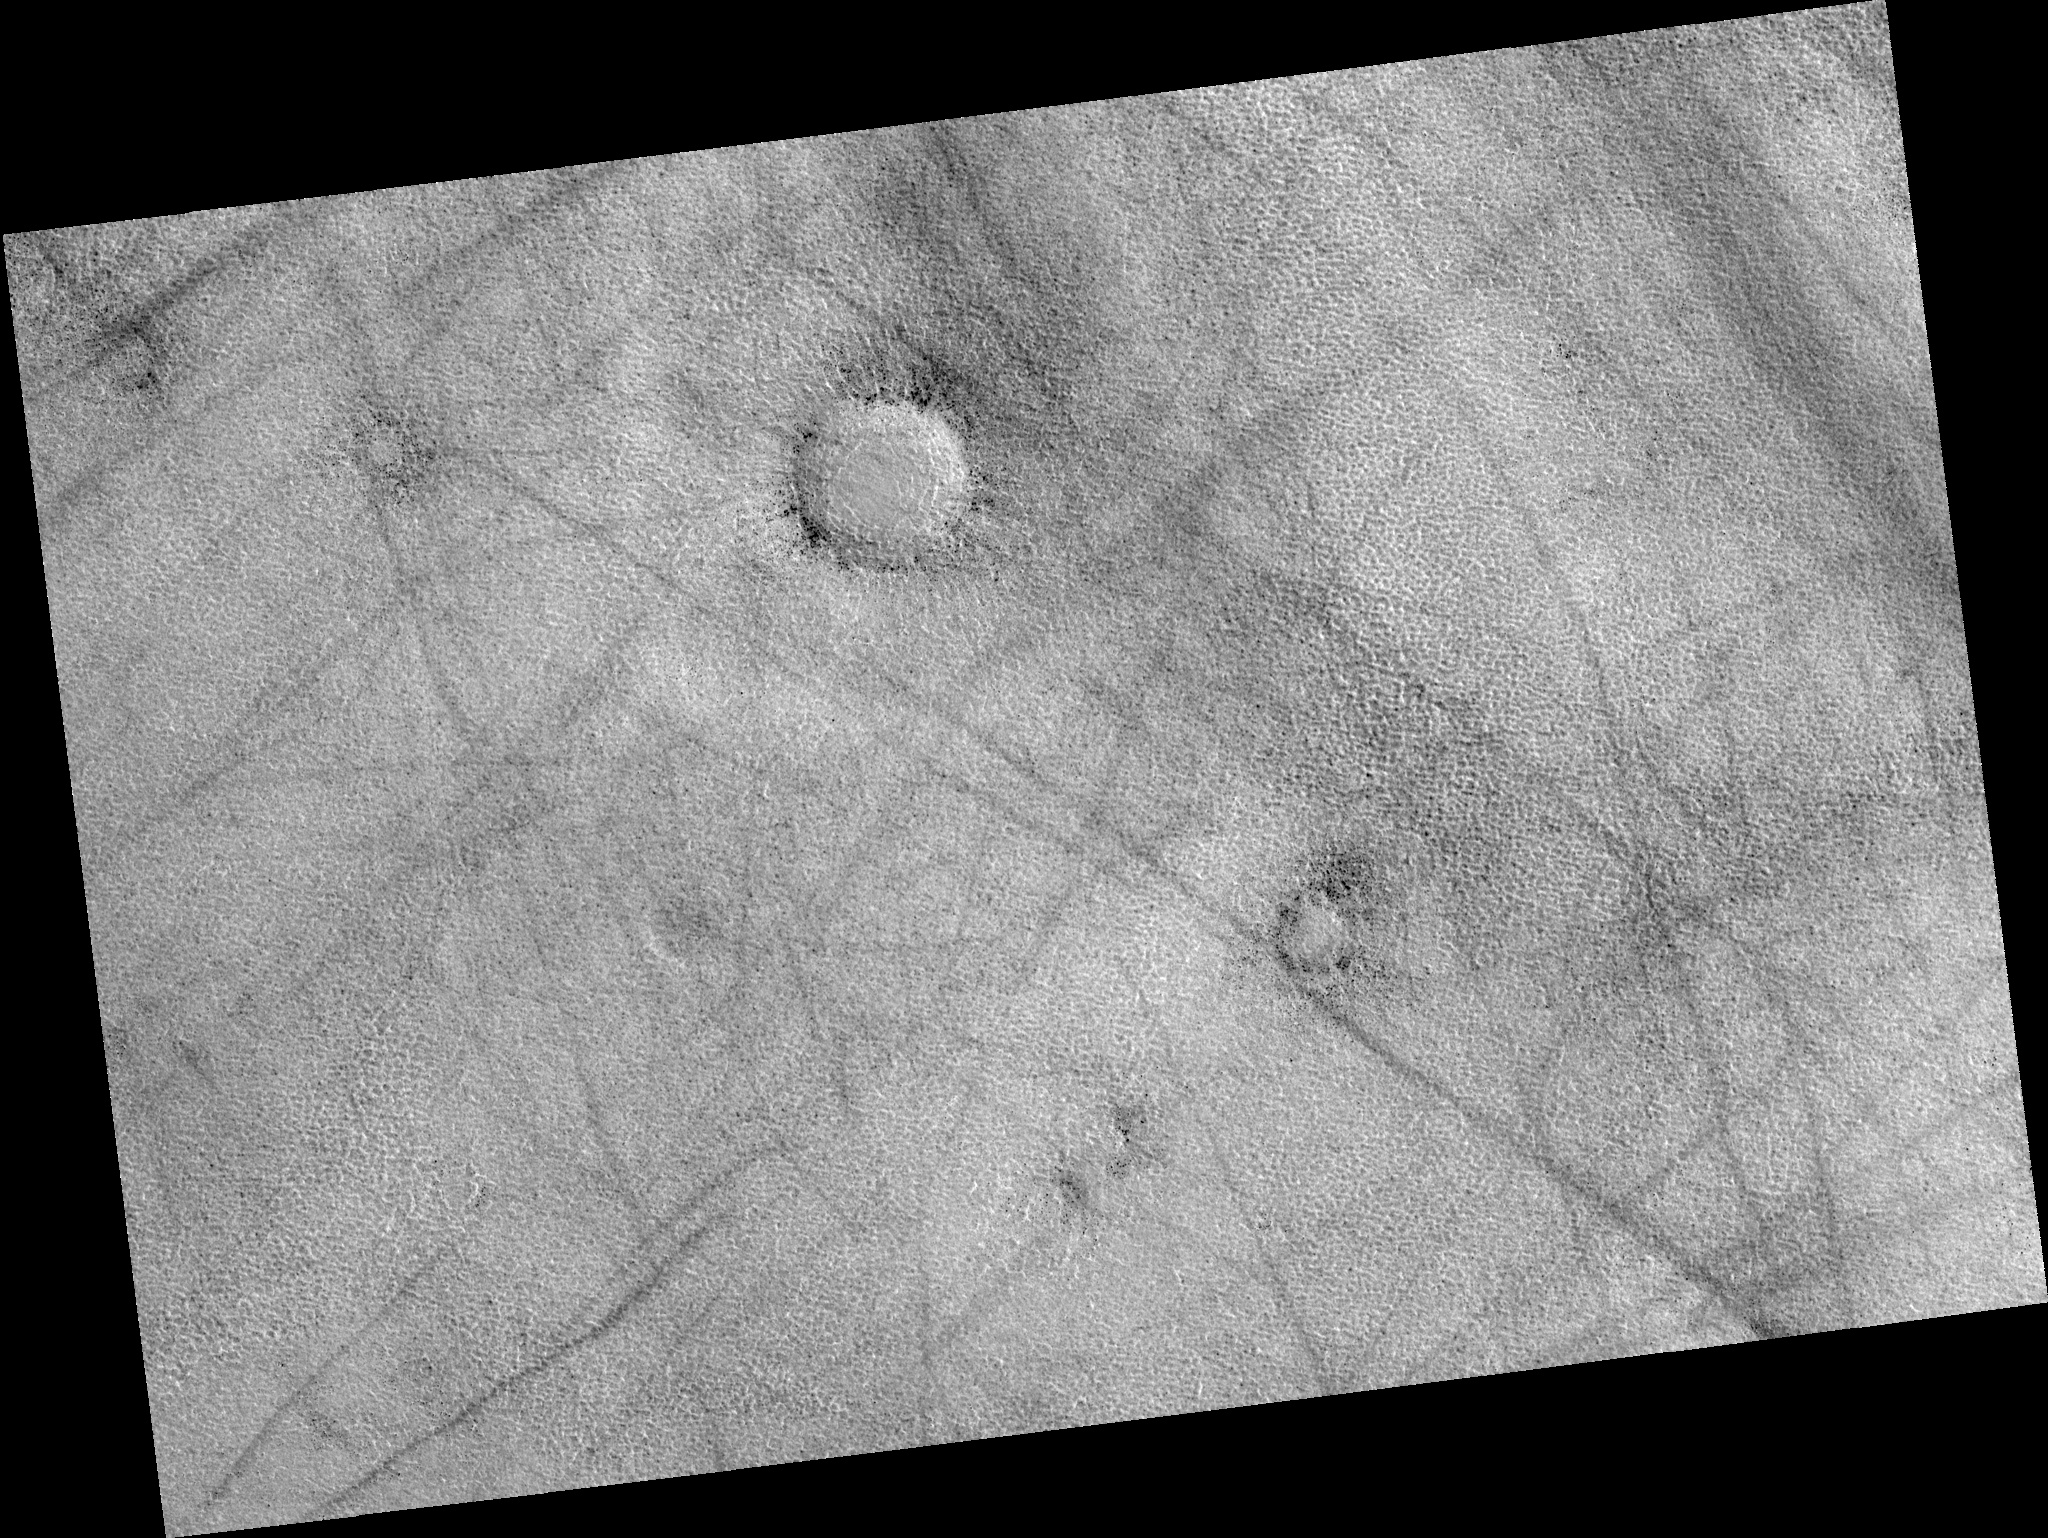

Northern Plains

Image PSP_001477_2470 was taken by the High Resolution Imaging Science Experiment (HiRISE) camera onboard the Mars Reconnaissance Orbiter spacecraft on November 19, 2006. The complete image is centered at 67.0 degrees latitude, 67.1 degrees East longitude. The range to the target site was 313.7 km (196.0 miles). At this distance the image scale is 31.4 cm/pixel (with 1 x 1 binning) so objects ~94 cm across are resolved. The image shown here has been map-projected to 25 cm/pixel. The image was taken at a local Mars time of 3:12 PM and the scene is illuminated from the west with a solar incidence angle of 59 degrees, thus the sun was about 31 degrees above the horizon. At a solar longitude of 137.8 degrees, the season on Mars is Northern Summer.

NASA’s Jet Propulsion Laboratory, a division of the California Institute of Technology in Pasadena, manages the Mars Reconnaissance Orbiter for NASA’s Science Mission Directorate, Washington. Lockheed Martin Space Systems, Denver, is the prime contractor for the project and built the spacecraft. The High Resolution Imaging Science Experiment is operated by the University of Arizona, Tucson, and the instrument was built by Ball Aerospace and Technology Corp., Boulder, Colo.

Credit: NASA/JPL/Univ. of Arizona